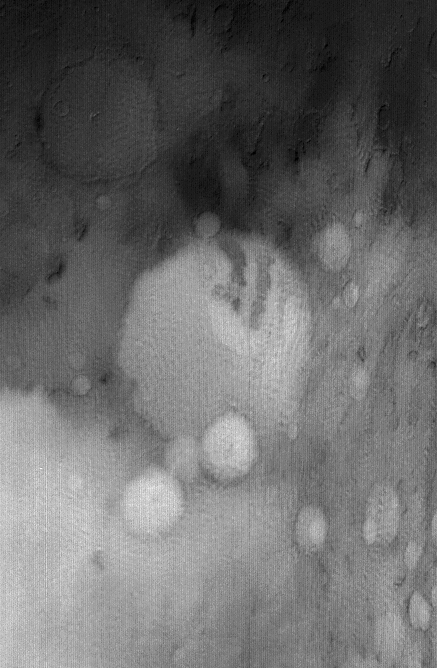

Winter Frost and Fog

This somewhat oblique blue wide angle Mars Global Surveyor (MGS) Mars Orbiter Camera (MOC) image shows the 174 km (~108 mi) diameter crater, Terby, and its vicinity in December 2004. Located north of Hellas, this region can be covered with seasonal frost and ground-hugging fog, even in the afternoon, despite being north of 30°S. The subtle, wavy pattern is a manifestation of fog.

Location near: 28°S, 286°W
Illumination from: upper left
Season: Southern Winter

Credit: NASA/JPL/Malin Space Science Systems